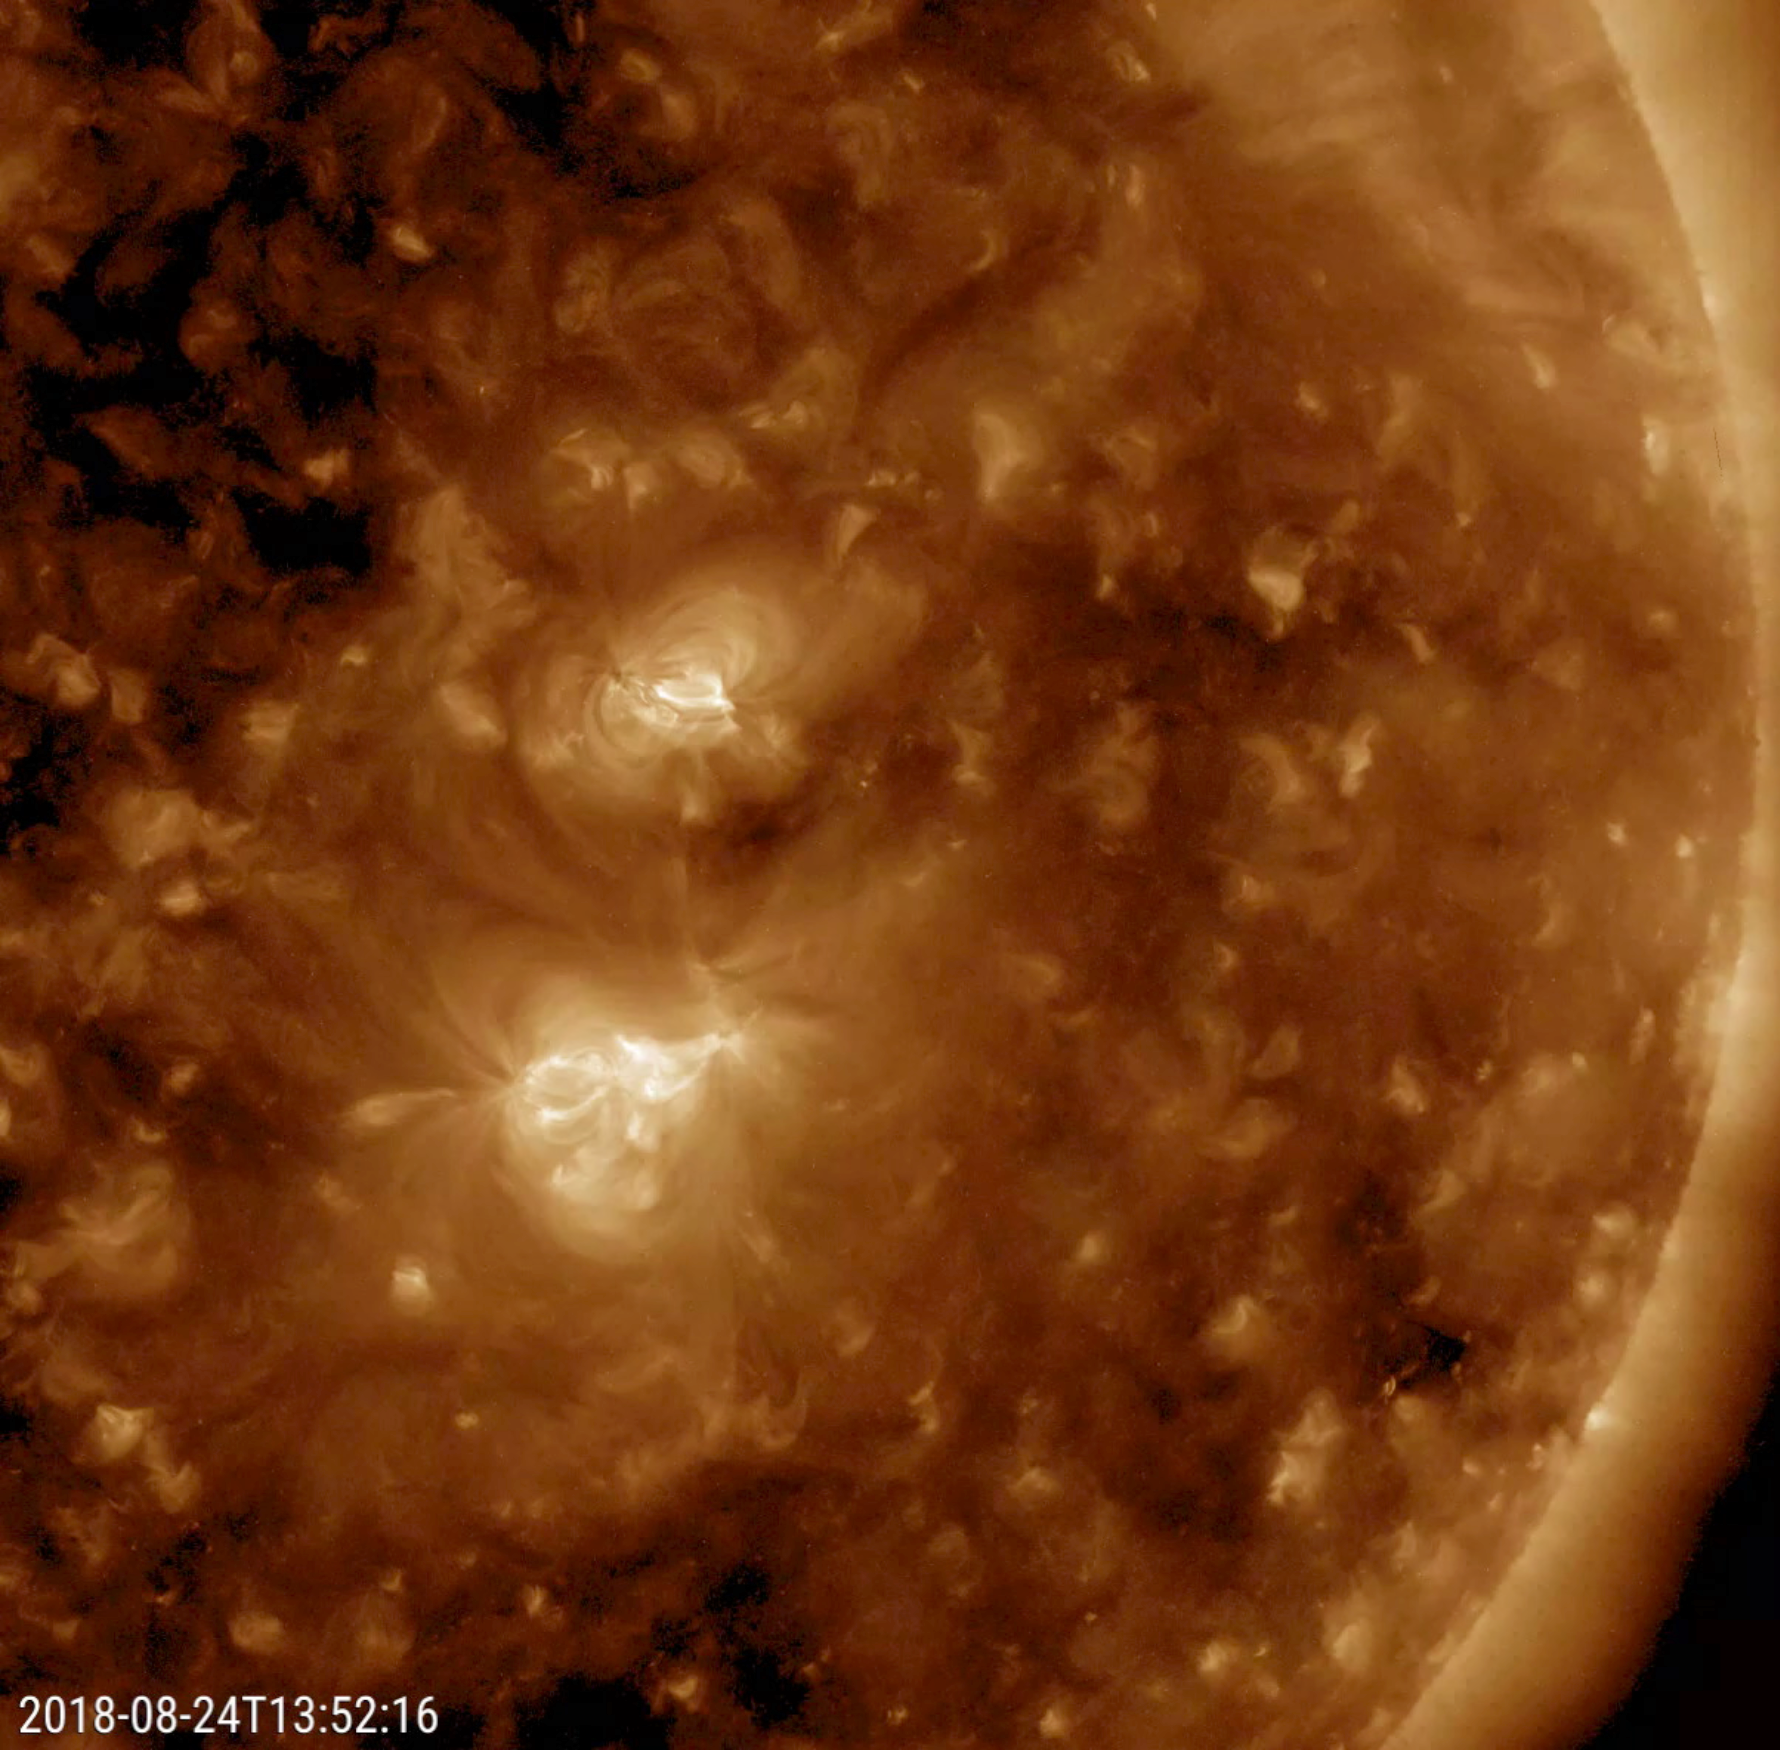

New Active Region Grows Up

Over the course of just one day a tiny active region grew to became almost as large as its many-days-old neighbor (Aug. 23-24, 2018). Active regions, which are areas of intense magnetism, appear brighter in wavelengths of extreme ultraviolet light and are often the source of solar storms.

Movies
PIA22680_Newspot193_big.mp4
PIA22680_Newspot193_sm.mp4

SDO is managed by NASA’s Goddard Space Flight Center, Greenbelt, Maryland, for NASA’s Science Mission Directorate, Washington. Its Atmosphere Imaging Assembly was built by the Lockheed Martin Solar Astrophysics Laboratory (LMSAL), Palo Alto, California.

Credit: NASA/GSFC/Solar Dynamics Observatory